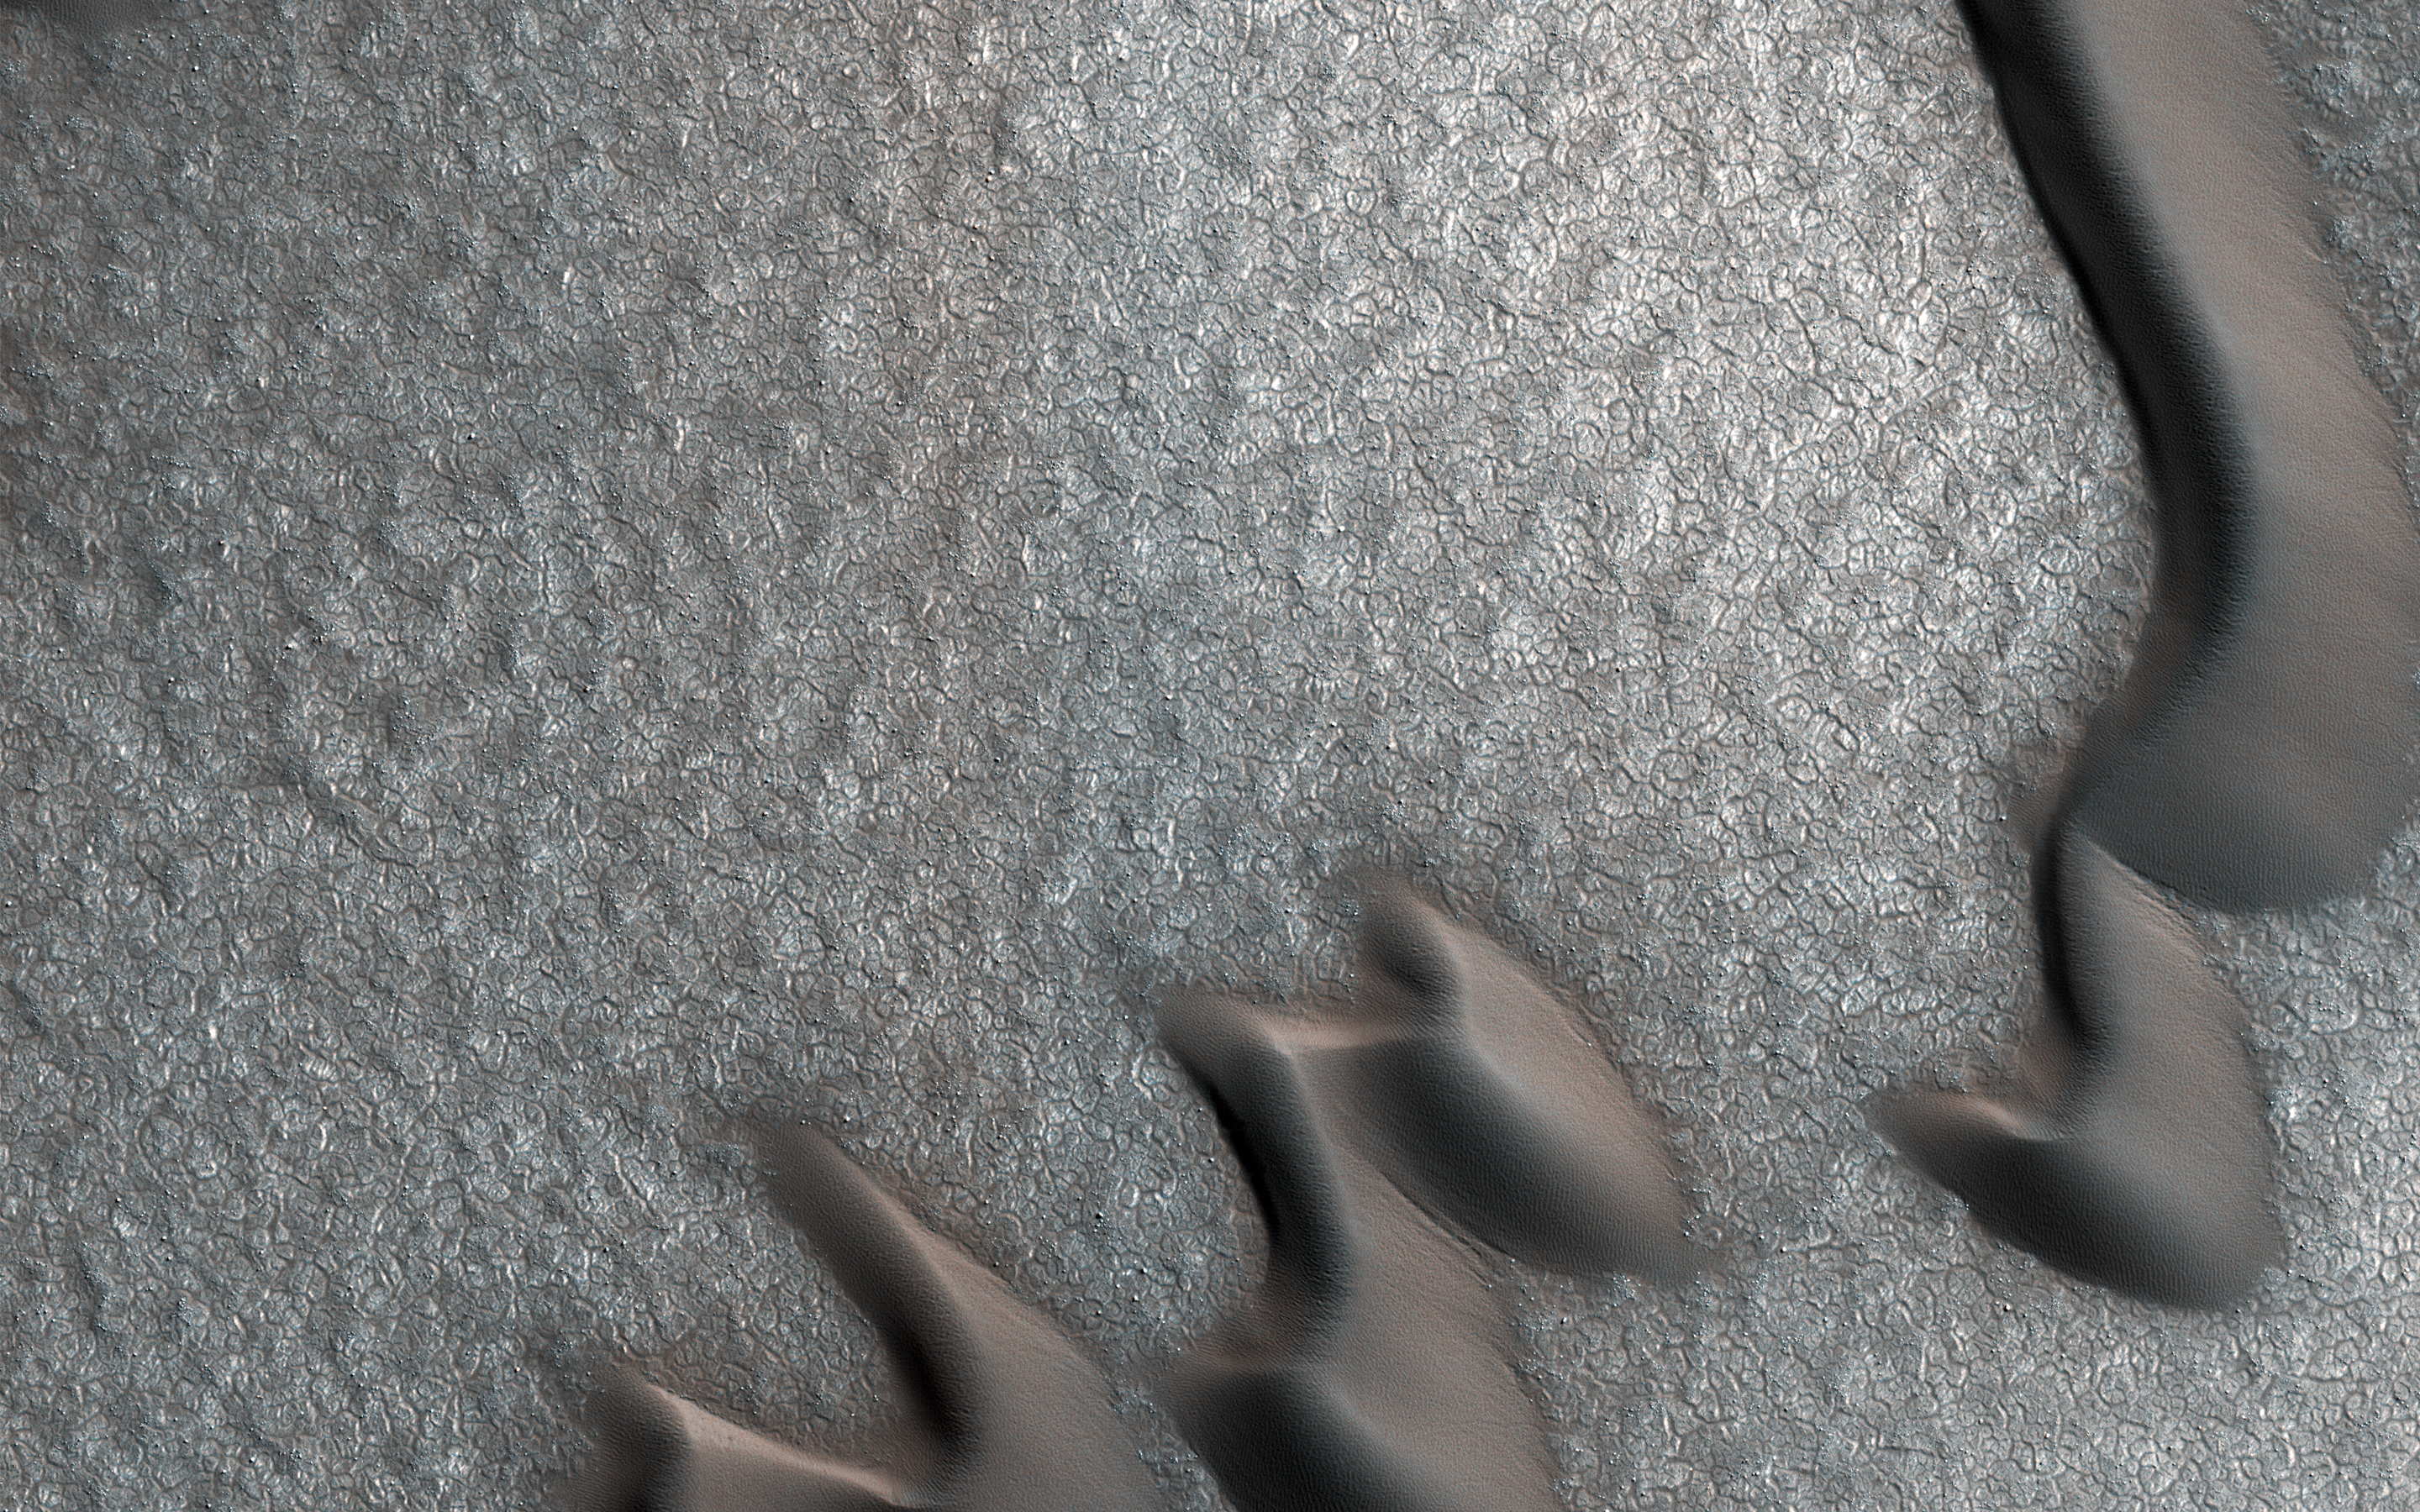

The Case of the Martian Boulder Piles

This image from NASA’s Mars Reconnaissance Orbiter (MRO) was originally meant to track the movement of sand dunes near the North Pole of Mars, but what’s on the ground in between the dunes is just as interesting!

The ground has parallel dark and light stripes from upper left to lower right in this area. In the dark stripes, we see piles of boulders at regular intervals.

What organized these boulders into neatly-spaced piles? In the Arctic back on Earth, rocks can be organized by a process called “frost heave.” With frost heave, repeatedly freezing and thawing of the ground can bring rocks to the surface and organize them into piles, stripes, or even circles. On Earth, one of these temperature cycles takes a year, but on Mars it might be connected to changes in the planet’s orbit around the Sun that take much longer.

The map is projected here at a scale of 25 centimeters (9.8 inches) per pixel. [The original image scale is 32 centimeters (12.6 inches) per pixel (with 1 x 1 binning); objects on the order of 96 centimeters (37.8 inches) across are resolved.] North is up.

This is a stereo pair with ESP_053937_2550.

The University of Arizona, Tucson, operates HiRISE, which was built by Ball Aerospace & Technologies Corp., Boulder, Colorado. NASA’s Jet Propulsion Laboratory, a division of Caltech in Pasadena, California, manages the Mars Reconnaissance Orbiter Project for NASA’s Science Mission Directorate, Washington.

Credit: NASA/JPL-Caltech/Univ. of Arizona